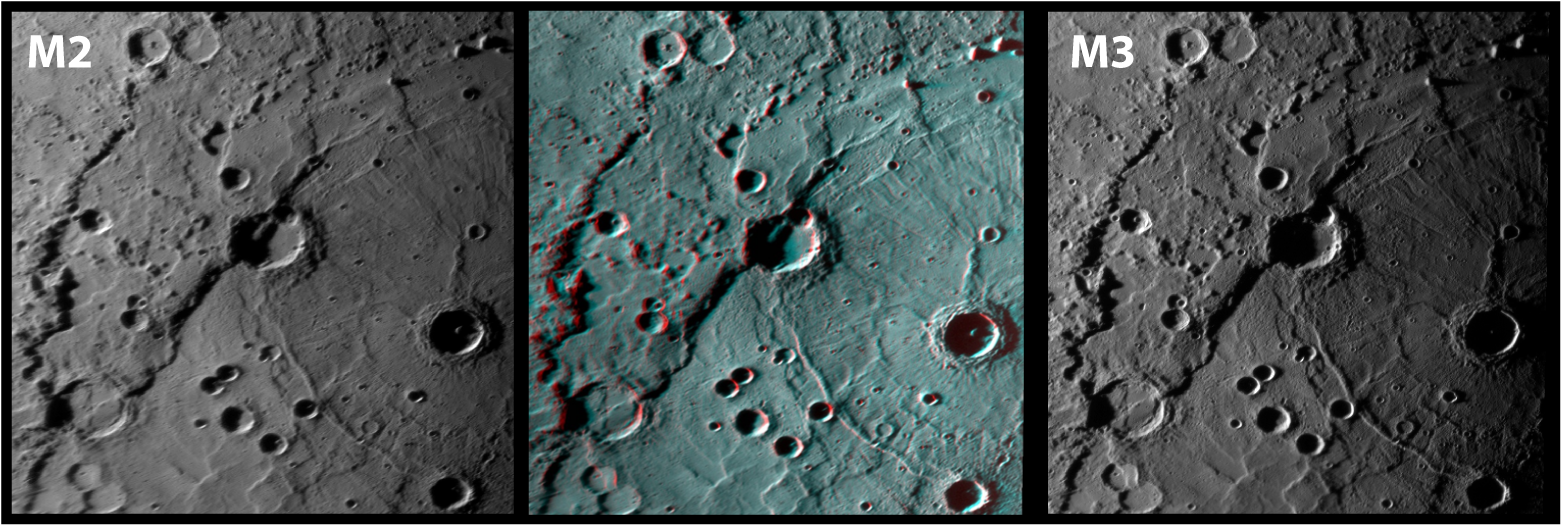

Rembrandt in 3-D!

The central graphic shows a portion of Rembrandt basin (715 kilometers, or 444 miles, in diameter) as an anaglyph, or a three-dimensional (3D) image. Standard 3-D glasses (which can be assembled at home), with a red filter in front of the left eye and a blue filter in front of the right, can be used to view this picture. This anaglyph was made by overlaying two mosaics of the same area of Mercury taken from different angles. The viewing directions for the images of Rembrandt acquired during MESSENGER’s third flyby (M3) on September 29, 2009, and second flyby (M2) on October 6, 2008, differ by approximately 20°. Combining the two viewing geometries creates a stereo effect, allowing the perception of exaggerated depth when viewed through 3D glasses. Here, the M2 image in red was superposed on the M3 image in blue to create the 3D image.

The interior of Rembrandt has undergone extensive modification by tectonic forces, impact cratering, and volcanism. This 3D image helps to visualize the topography of the basin. The images acquired by MESSENGER during its orbital mission phase (which begins in March 2011) will allow most of the surface to be represented in 3D!

Dates Acquired: October 6, 2008, and September 29, 2009Instrument: Narrow Angle Camera (NAC) of the Mercury Dual Imaging System (MDIS)Scale: The shadowed impact crater near the center of Rembrandt (right side of the image) is ~ 44 kilometers (27 miles) in diameter.

These images are from MESSENGER, a NASA Discovery mission to conduct the first orbital study of the innermost planet, Mercury. For information regarding the use of images, see the MESSENGER image use policy.

Credit: NASA/Johns Hopkins University Applied Physics Laboratory/Carnegie Institution of Washington